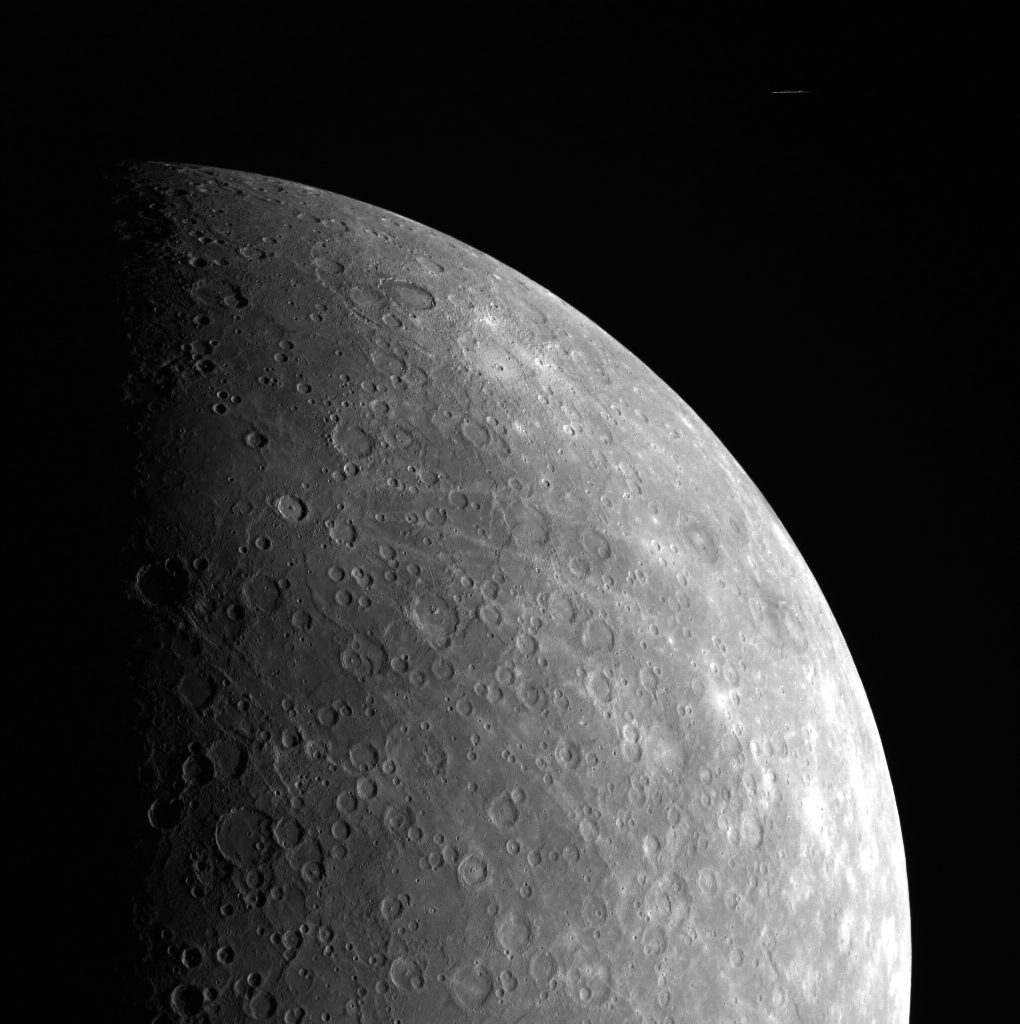

Cosmic Rays Near Mercury

The rays apparent in this spectacular limb image of Mercury come from Debussy, the sharp crater near the terminator. This dominant crater on Mercury was also a part of MESSENGER’s historic image of Mercury- the first image ever to be taken from a spacecraft in orbit about this planet. Readers may also notice a streak in the blackness of space in the top right corner of the image. This artifact was produced by a cosmic ray hitting the camera’s CCD detector while the image was being collected.

This image was acquired as part of MDIS’s limb imaging campaign. Once per week, MDIS captures images of Mercury’s limb, with an emphasis on imaging the southern hemisphere limb. These limb images provide information about Mercury’s shape and complement measurements of topography made by the Mercury Laser Altimeter (MLA) of Mercury’s northern hemisphere.

The MESSENGER spacecraft is the first ever to orbit the planet Mercury, and the spacecraft’s seven scientific instruments and radio science investigation are unraveling the history and evolution of the Solar System’s innermost planet. Visit the Why Mercury? section of this website to learn more about the key science questions that the MESSENGER mission is addressing. During the one-year primary mission, MDIS is scheduled to acquire more than 75,000 images in support of MESSENGER’s science goals.

Date acquired: July 26, 2011
Image Mission Elapsed Time (MET): 220137668
Image ID: 550504
Instrument: Wide Angle Camera (WAC) of the Mercury Dual Imaging System (MDIS)
WAC filter: 7 (748 nanometers)
Center Latitude: -27.90°
Center Longitude: 29.17° E
Resolution: 2783 meters/pixel
Scale: Mercury’s radius is approximately 2440 km (1516 miles)
Incidence Angle: 65.1°
Emission Angle: 48.2°
Phase Angle: 95.3°

These images are from MESSENGER, a NASA Discovery mission to conduct the first orbital study of the innermost planet, Mercury. For information regarding the use of images, see the MESSENGER image use policy.

Credit: NASA/Johns Hopkins University Applied Physics Laboratory/Carnegie Institution of Washington